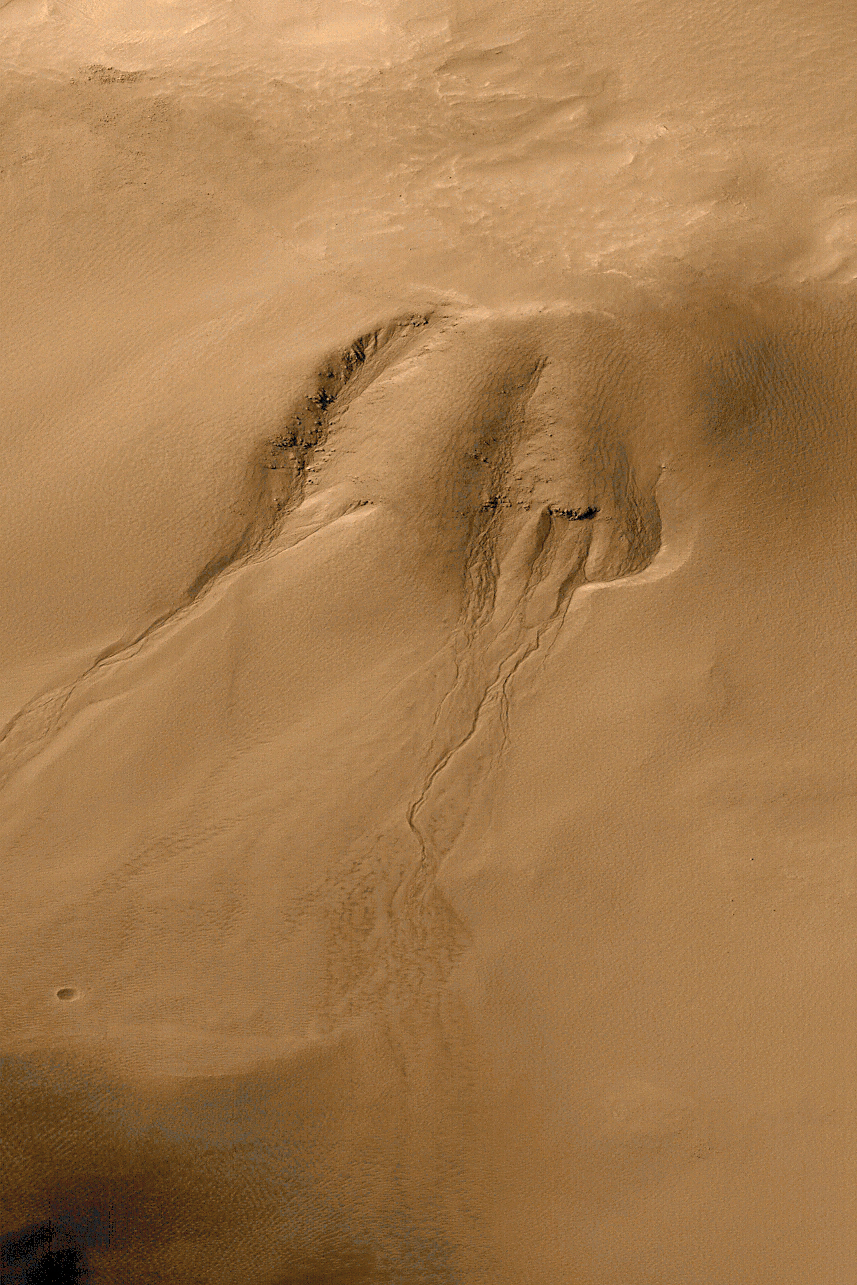

Evidence for Recent Liquid Water on Mars: Gullies in Crater Wall, Noachis Terra

Gullies eroded into the wall of a meteor impact crater in Noachis Terra. This high resolution view (top left) from the Mars Global Surveyor (MGS) Mars Orbiter Camera (MOC) shows channels and associated aprons of debris that are interpreted to have formed by groundwater seepage, surface runoff, and debris flow. The lack of small craters superimposed on the channels and apron deposits indicates that these features are geologically young. It is possible that these gullies indicate that liquid water is present within the martian subsurface today.

The MOC image was acquired on September 28, 1999. The scene covers an area approximately 3 kilometers (1.9 miles) wide by 6.7 km (4.1 mi) high (note, the aspect ratio is 1.5 to 1.0). Sunlight illuminates this area from the upper left. The image is located near 54.8°S, 342.5°W. The context image (above) shows the location of the MOC image on the south-facing wall of an impact crater approximately 20 kilometers (12 miles) in diameter. The context picture was obtained by the Viking 1 orbiter in 1980 and is illuminated from the upper left. The large mound on the floor of the crater in the context view is a sand dune field. The Mars Orbiter Camera high resolution images are taken black-and-white (grayscale); the color seen here has been synthesized from the colors of Mars observed by the MOC wide angle cameras and by the Viking Orbiters in the late 1970s.

A brief description of how the color was generated:The MOC narrow angle camera only takes grayscale (black and white) pictures. To create the color versions seen here, we have taken much lower resolution red and blue images acquired by the MOC’s wide angle cameras, and by the Viking Orbiter cameras in the 1970s, synthesized a green image by averaging red and blue, and created a pallette of colors that represent the range of colors on Mars. We then use a relationship that correlates color and brightness to assign a color to each gray level. This only a crude approximation of martian color and should only be considered representative of Mars. It is likely Mars would not look like this to a human observer at Mars.

Credit: NASA/JPL/MSSS